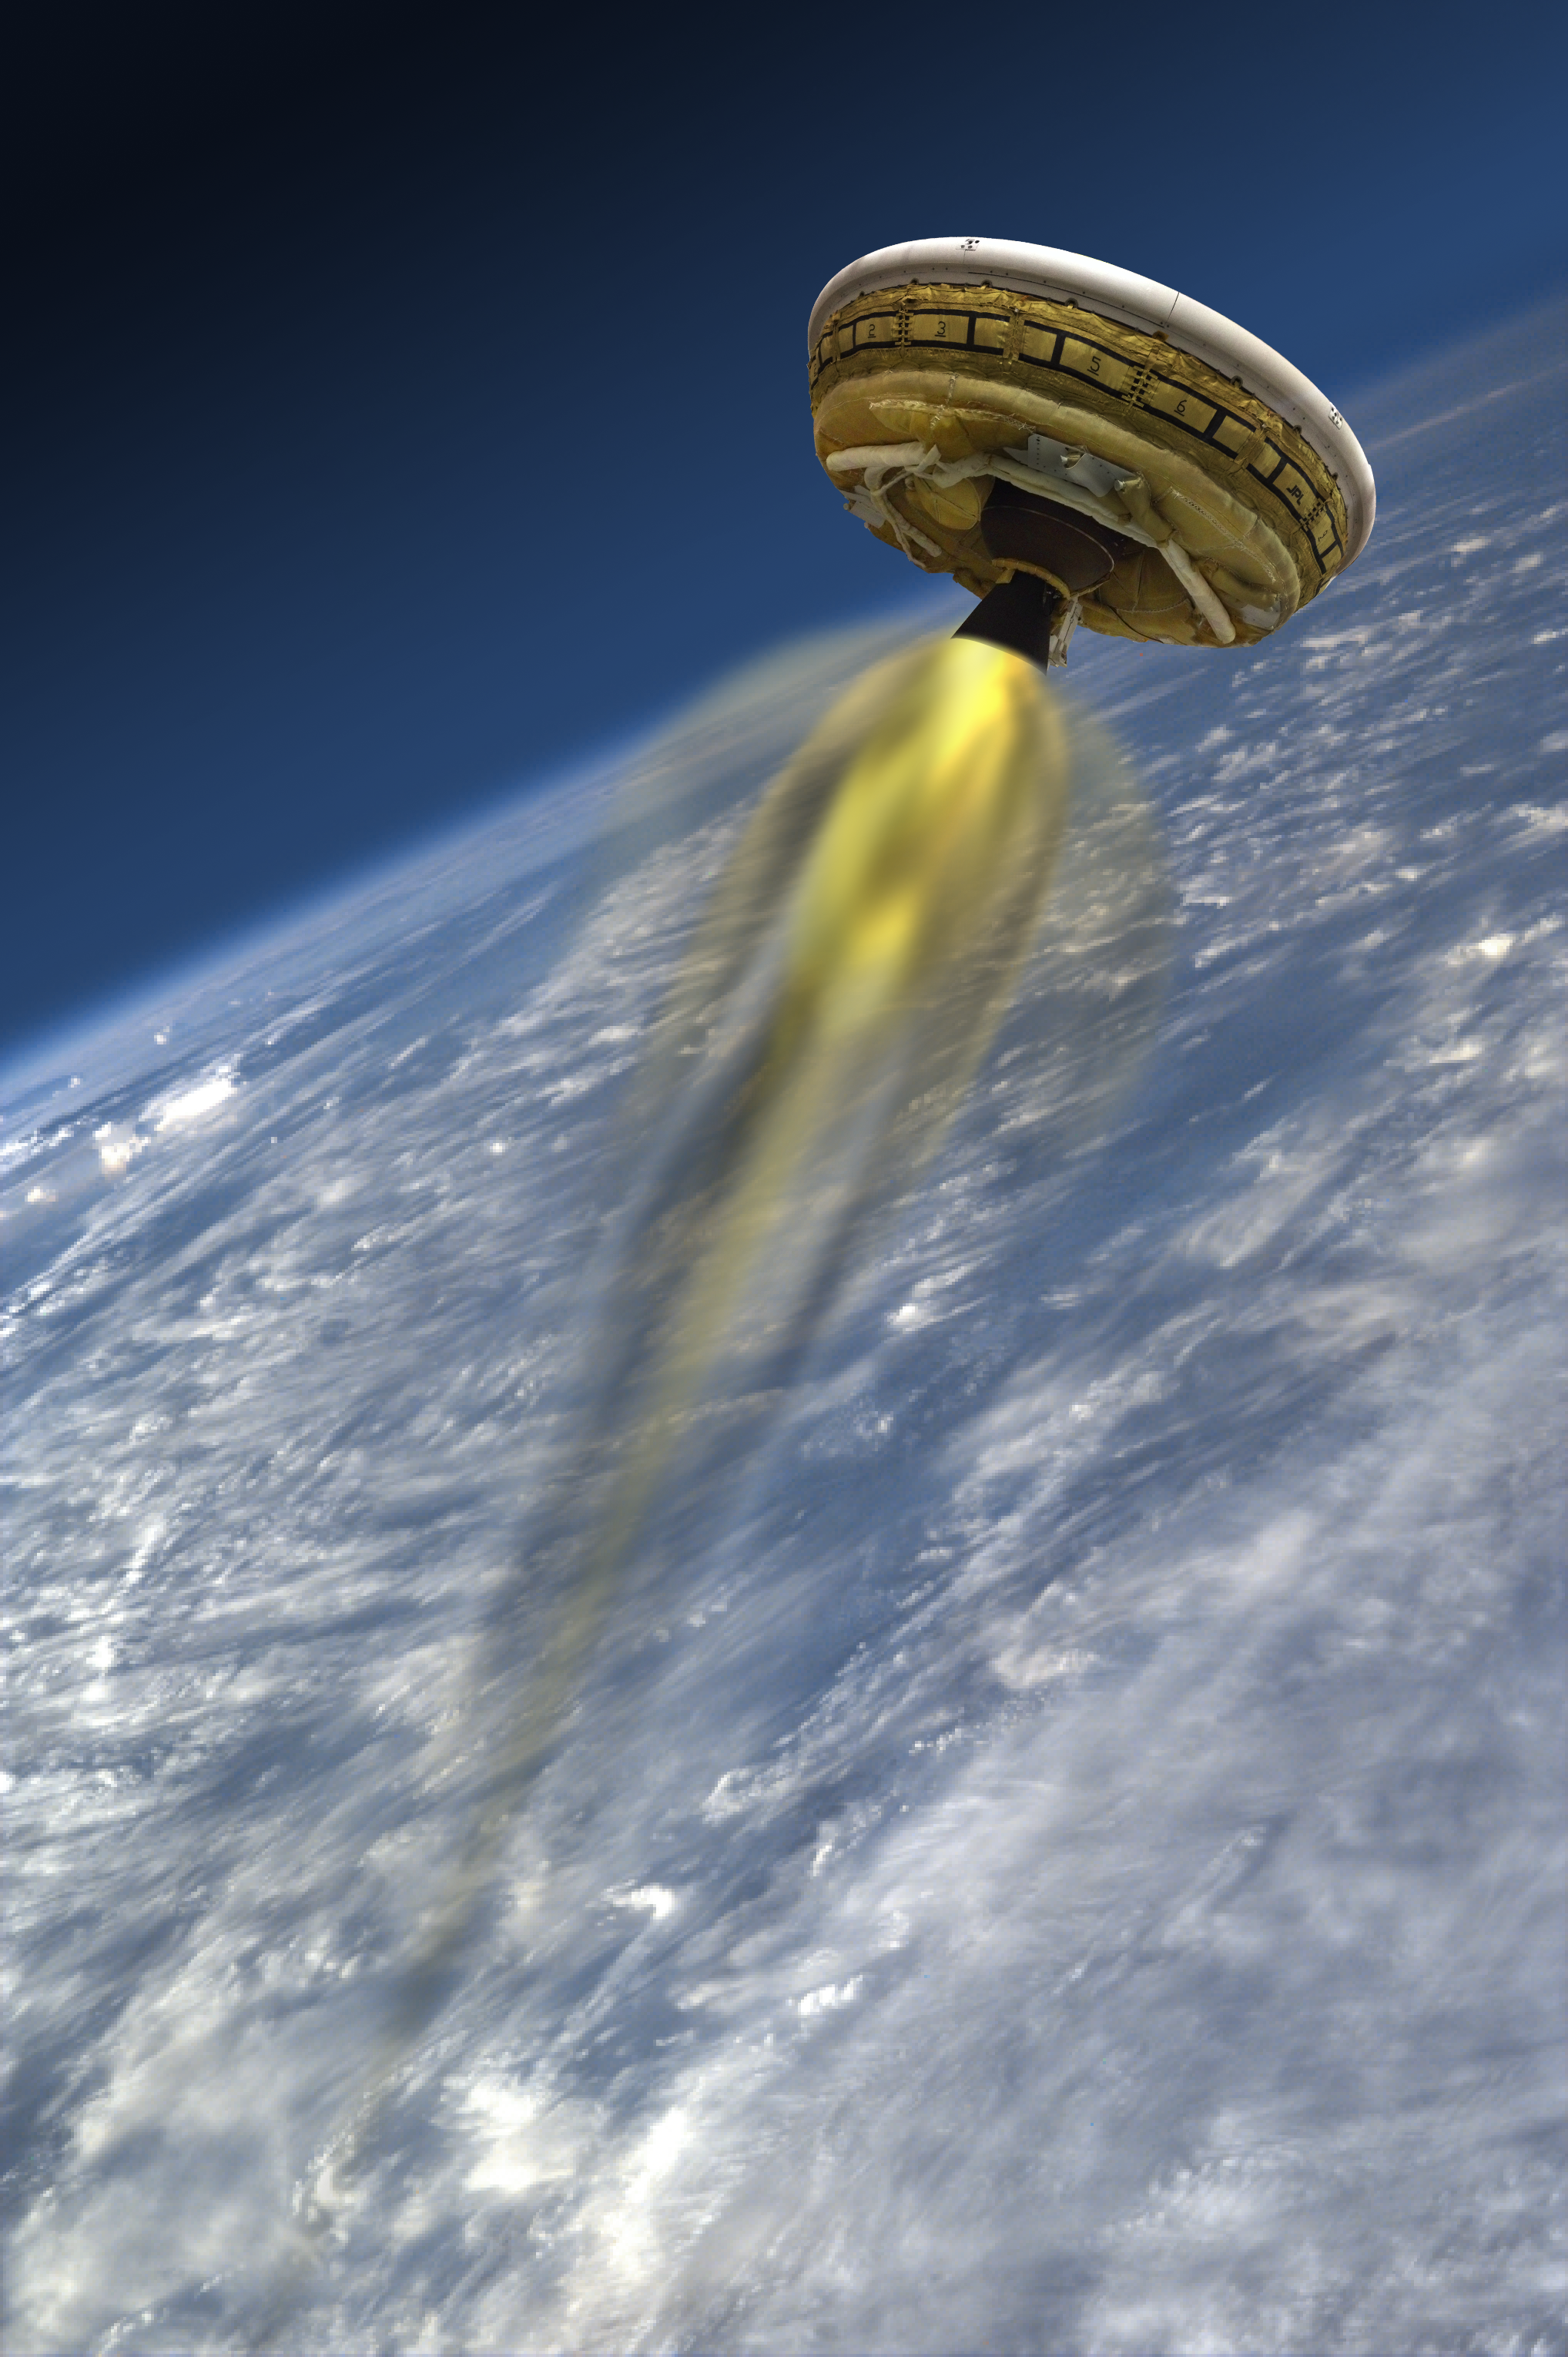

LDSD’s Rocket-powered Test Vehicle

This artist’s concept shows the test vehicle for NASA’s Low-Density Supersonic Decelerator (LDSD), designed to test landing technologies for future Mars missions. A balloon will lift the vehicle to high altitudes, where a rocket will take it even higher, to the top of the stratosphere, at several times the speed of sound.

The Low-Density Supersonic Decelerator Project is managed by JPL for NASA’s Space Technology Mission Directorate in Washington.

Credit: NASA/JPL-Caltech